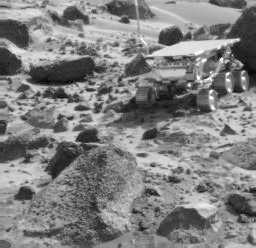

Sojourner, “Wedge,” & “Shark”

This Imager for Mars Pathfinder (IMP) image taken near the end of daytime operations on Sol 50 shows the Sojourner rover between the rocks “Wedge” (foreground) and “Shark” (behind rover). The rover successfully deployed its Alpha Proton X-Ray Spectrometer on Shark on Sol 52.

Mars Pathfinder is the second in NASA’s Discovery program of low-cost spacecraft with highly focused science goals. The Jet Propulsion Laboratory, Pasadena, CA, developed and manages the Mars Pathfinder mission for NASA’s Office of Space Science, Washington, D.C. JPL is a division of the California Institute of Technology (Caltech). The Imager for Mars Pathfinder (IMP) was developed by the University of Arizona Lunar and Planetary Laboratory under contract to JPL. Peter Smith is the Principal Investigator.

Photojournal note: Sojourner spent 83 days of a planned seven-day mission exploring the Martian terrain, acquiring images, and taking chemical, atmospheric and other measurements. The final data transmission received from Pathfinder was at 10:23 UTC on September 27, 1997. Although mission managers tried to restore full communications during the following five months, the successful mission was terminated on March 10, 1998.

Credit: NASA/JPL